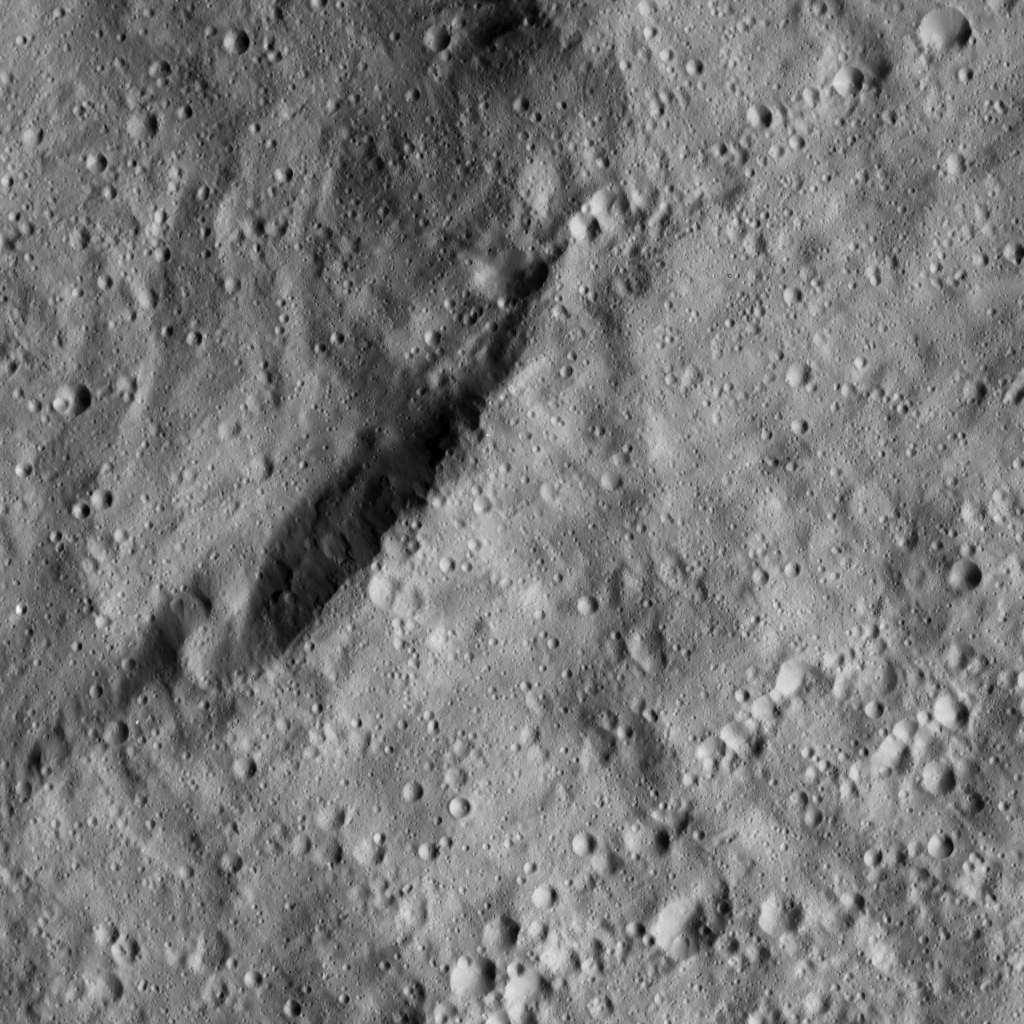

Dawn LAMO Image 35

The view from NASA’s Dawn spacecraft shows an unnamed crater that lies in the northeast part of the larger impact feature Gaue (52 miles or 84 kilometers wide). The crater’s shape is interrupted (at the top of the image) by a mass wasting feature, in which part of the crater rim has collapsed into the crater. The area is dominated by small craters and is relatively smooth in general.

The image is centered at approximately 30.8 degrees north latitude, 95.9 degrees east longitude. Dawn captured the scene on Jan. 2, 2016, from its low-altitude mapping orbit (LAMO), at an altitude of 234 miles (377 kilometers) above Ceres. The image resolution is 115 feet (35 meters) per pixel.

Dawn’s mission is managed by JPL for NASA’s Science Mission Directorate in Washington. Dawn is a project of the directorate’s Discovery Program, managed by NASA’s Marshall Space Flight Center in Huntsville, Alabama. UCLA is responsible for overall Dawn mission science. Orbital ATK, Inc., in Dulles, Virginia, designed and built the spacecraft. The German Aerospace Center, the Max Planck Institute for Solar System Research, the Italian Space Agency and the Italian National Astrophysical Institute are international partners on the mission team.

Credit: NASA/JPL-Caltech/UCLA/MPS/DLR/IDA